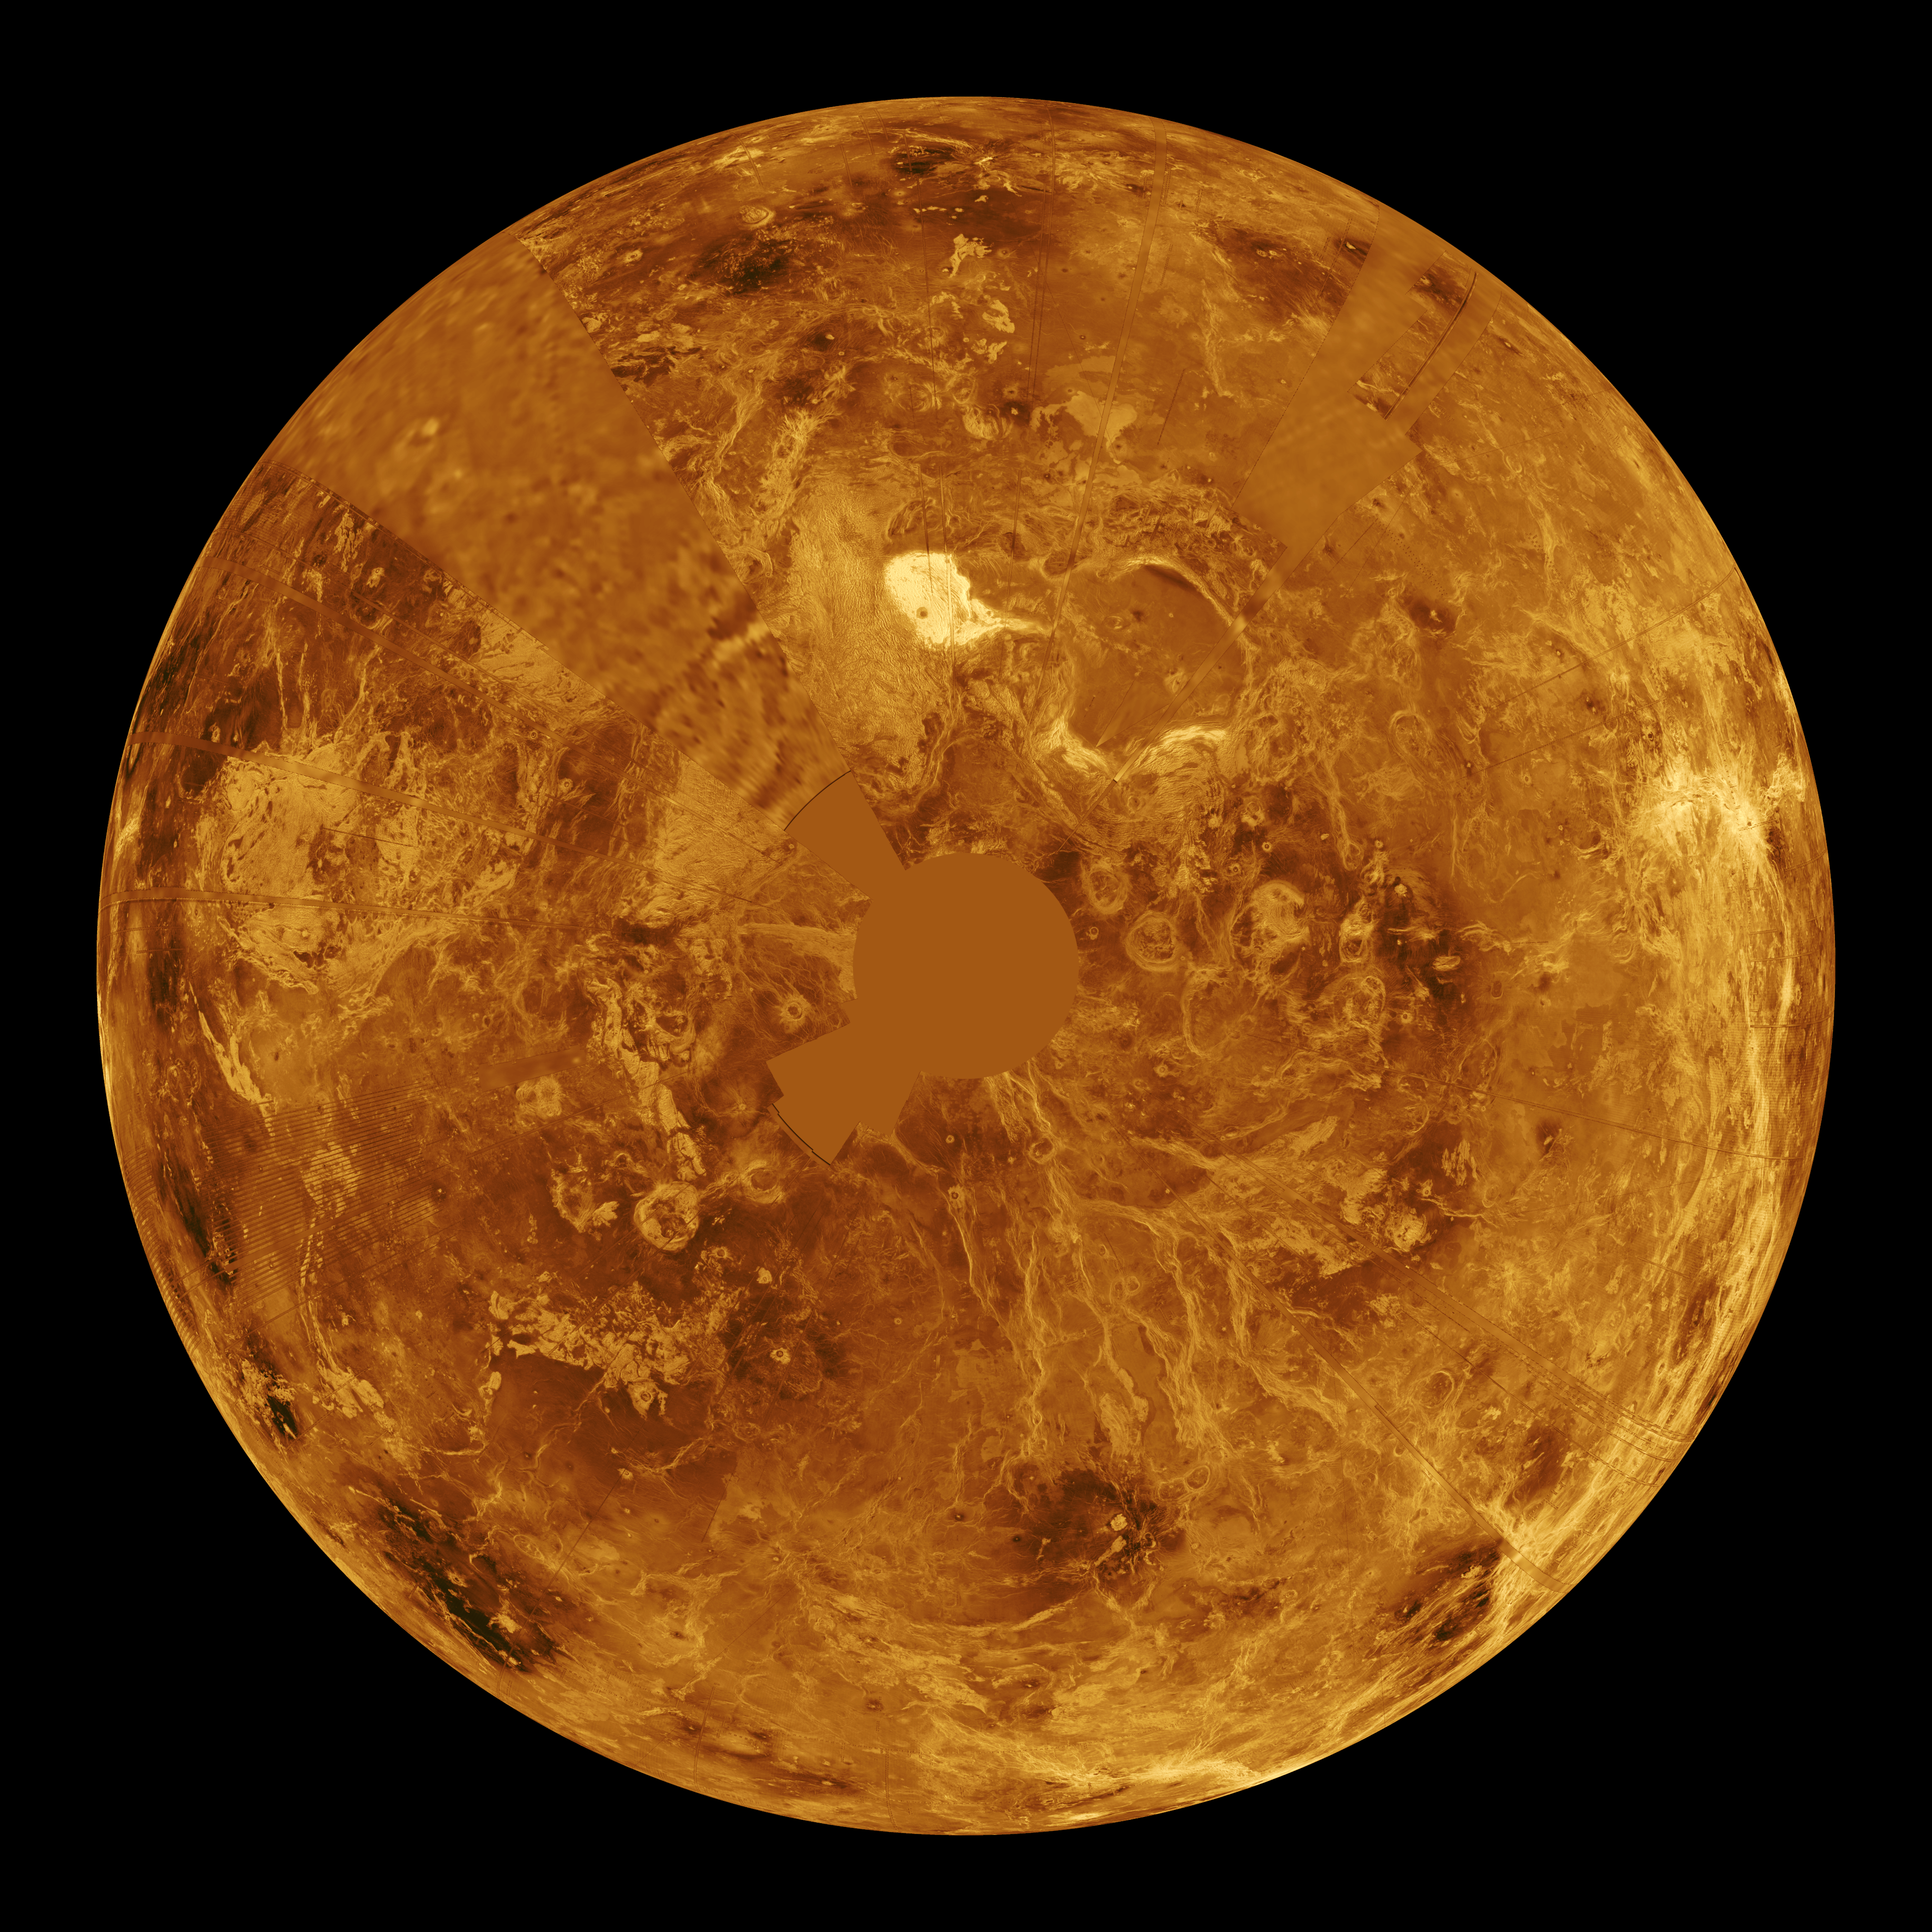

Venus – Computer Simulated Global View of Northern Hemisphere

The northern hemisphere is displayed in this global view of the surface of Venus. The north pole is at the center of the image, with 0 degrees, 90 degrees, 180 degrees, 270 degrees east longitudes at the 6, 3, 12, 9 o’clock positions, respectively, of an imaginary clock face. Magellan synthetic aperture radar mosaics from the first cycle of Magellan mapping are mapped onto a computer-simulated globe to create this image. Data gaps are filled with Pioneer Venus Orbiter data, or a constant mid-range value. Simulated color is used to enhance small-scale structure. The simulated hues are based on color images recorded by the Soviet Venera 13 and 14 spacecraft. The image was produced at the JPL Multimission Image Processing Laboratory and is a single frame from a video released at the October 29, 1991, JPL news conference.

Credit: NASA/JPL